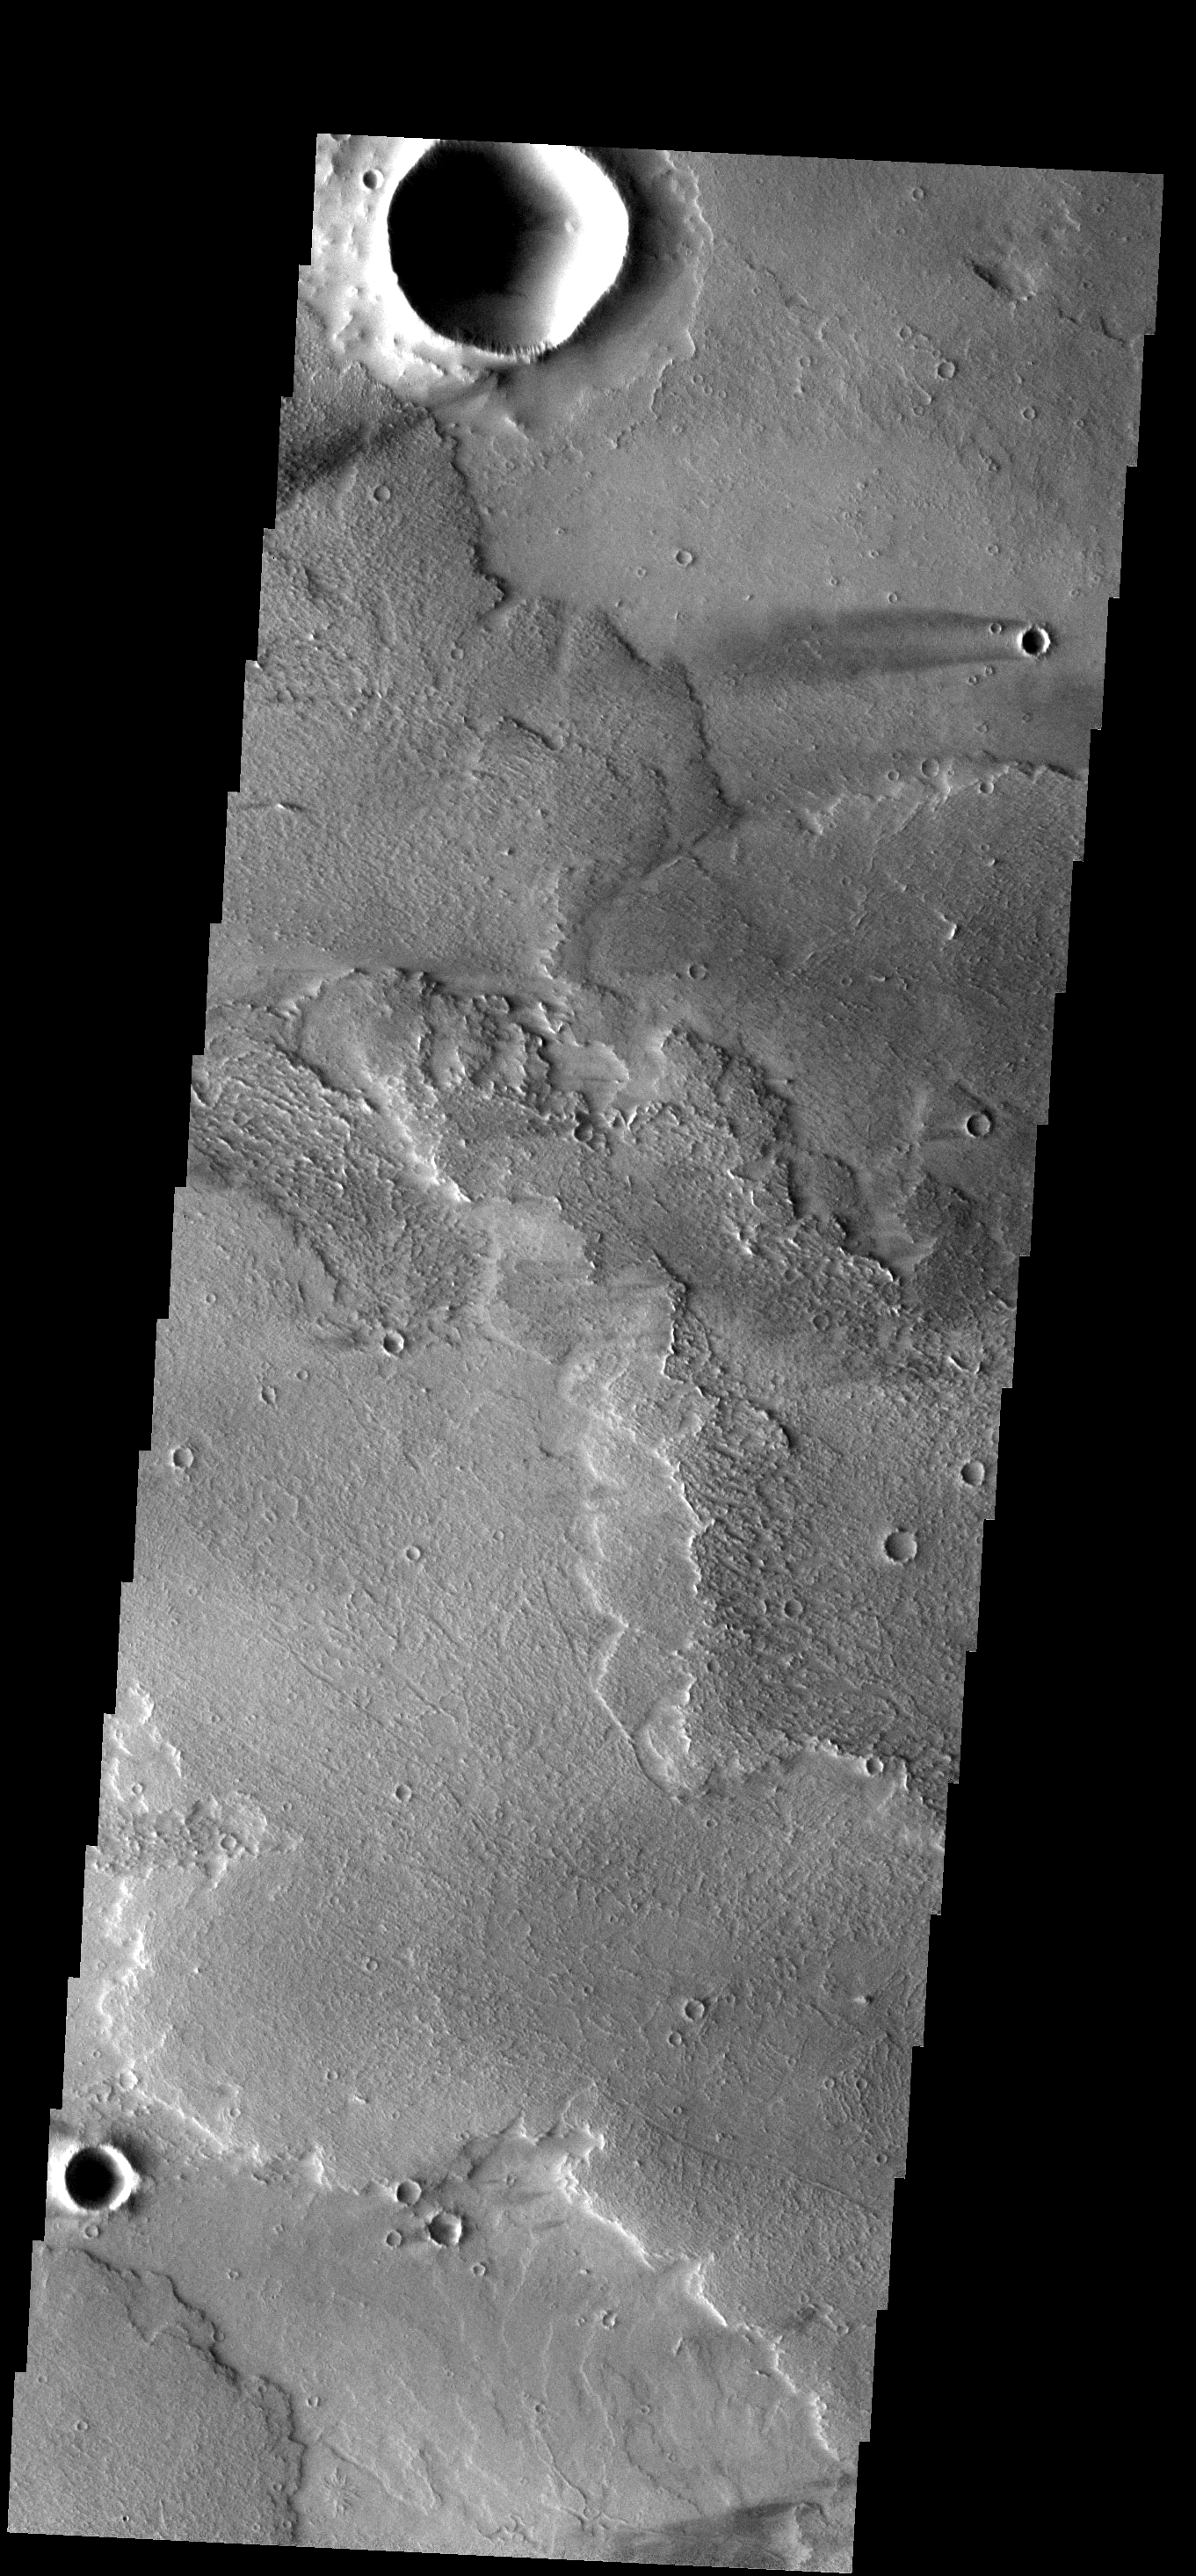

Windstreak

The windstreaks in this image are located of Arsia Mons lava flows in the Daedalia Planum region.

Image information: VIS instrument. Latitude -12.0N, Longitude 223.8E. 18 meter/pixel resolution.

Please see the THEMIS Data Citation Note for details on crediting THEMIS images.

Note: this THEMIS visual image has not been radiometrically nor geometrically calibrated for this preliminary release. An empirical correction has been performed to remove instrumental effects. A linear shift has been applied in the cross-track and down-track direction to approximate spacecraft and planetary motion. Fully calibrated and geometrically projected images will be released through the Planetary Data System in accordance with Project policies at a later time.

NASA’s Jet Propulsion Laboratory manages the 2001 Mars Odyssey mission for NASA’s Office of Space Science, Washington, D.C. The Thermal Emission Imaging System (THEMIS) was developed by Arizona State University, Tempe, in collaboration with Raytheon Santa Barbara Remote Sensing. The THEMIS investigation is led by Dr. Philip Christensen at Arizona State University. Lockheed Martin Astronautics, Denver, is the prime contractor for the Odyssey project, and developed and built the orbiter. Mission operations are conducted jointly from Lockheed Martin and from JPL, a division of the California Institute of Technology in Pasadena.

Credit: NASA/JPL/ASU